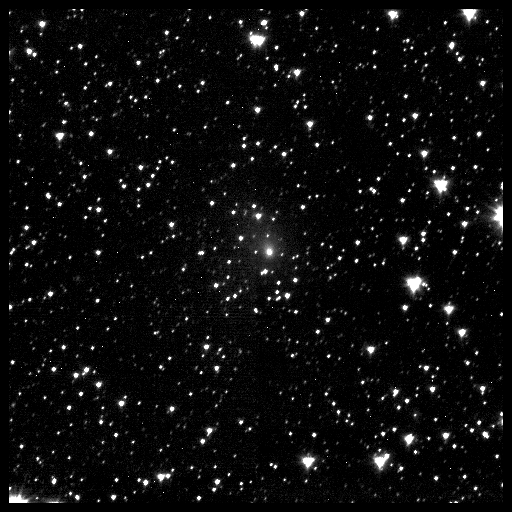

Deep Impact Spacecraft’s First Glimpse of Comet Hartley 2

This first image of comet 103P/Hartley 2 was taken from NASA’s Deep Impact spacecraft 60 days prior to the spacecraft’s flyby of the comet.

Seven successive one-minute exposures taken by the spacecraft’s Medium Resolution Imager were combined to make this single image. The exposures were taken on Sept 5 beginning at about 6:30 a.m. PDT (9:30 a.m. EDT, 13:30 UTC). The comet was 60 million kilometers (37.2 million miles) from the spacecraft when the set of images were taken.

Credit: NASA/JPL-Caltech/University of Maryland